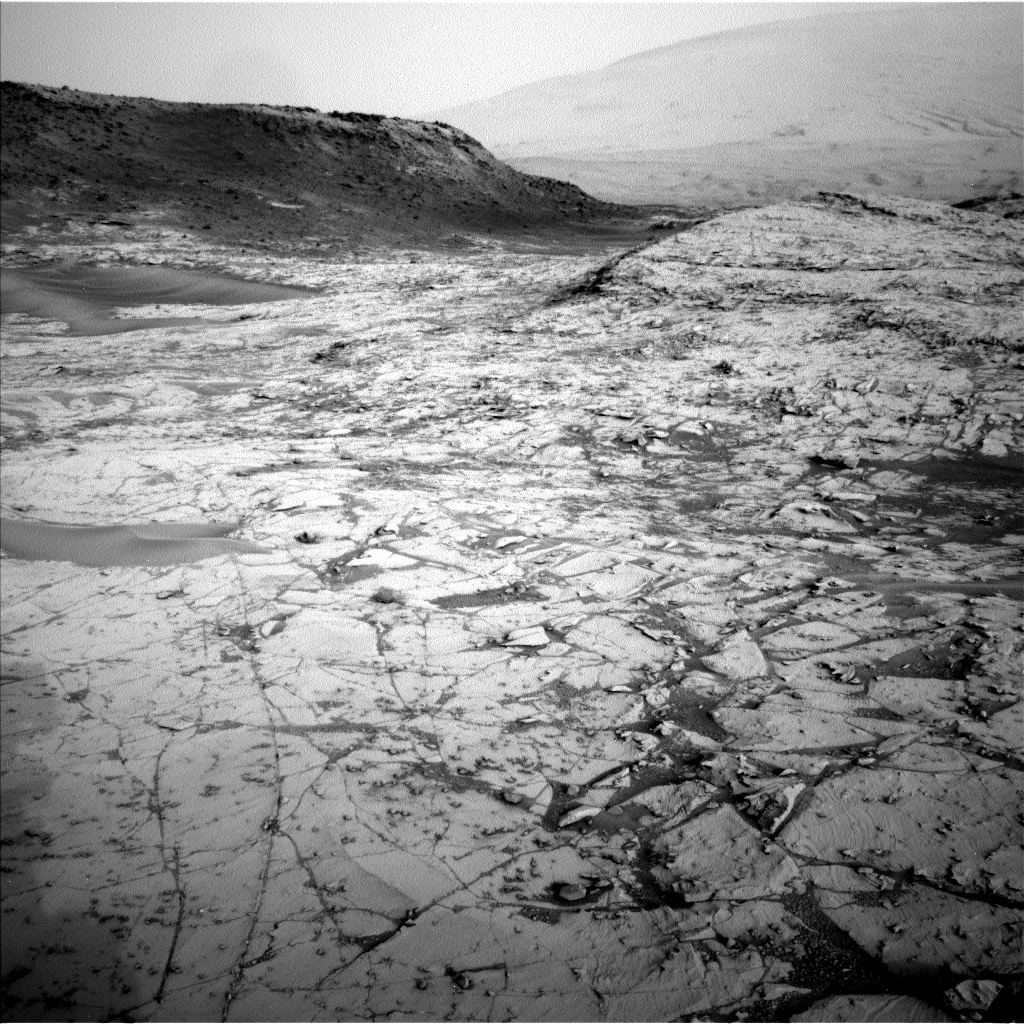

Image Relayed by MAVEN Mars Orbiter from Curiosity Mars Rover

The first demonstration of the ability of NASA’s MAVEN Mars to relay data from a Mars surface mission included this and several other images from NASA’s Curiosity Mars rover.

MAVEN (for Mars Atmosphere and Volatile Evolution) entered orbit around Mars on Sept. 21, 2014. In addition to its science instruments, the spacecraft carries an Electra UHF radio designed for communicating with robots on the surface of Mars. Combined with the communication link between MAVEN and NASA’s Deep Space Network on Earth, this enables the orbiter to relay data between Mars rovers or landers and Earth. The first test, on Nov. 6, 2014, uplinked data to Curiosity from Earth and downlinked 550 megabits of data from Curiosity to Earth.

This image was taken by Curiosity’s left Navigation Camera on Oct. 23, 2014, during the 787th Martian day, or sol, of the rover’s work on Mars. The foreground is part of the “Pahrump Hills” outcrop at the base of Mount Sharp. The rover’s location on Sol 787 can be seen on a map at http://mars.jpl.nasa.gov/msl/multimedia/images/?ImageID=6700.

This image and other data included in the first MAVEN relay test had already been sent to Earth via Curiosity’s routine relay links using NASA’s Mars Reconnaissance Orbiter or Mars Odyssey, which have been orbiting Mars since 2006 and 2001, respectively.

Orbiter relay of data from Mars rovers and stationary landers provides return of much more information to Earth than would be possible using only the capability for transmitting data directly from the Mars surface to Earth. Electra radios are already in use on Mars Reconnaissance Orbiter and Curiosity. They offer special features such as the capability to autonomously adjust their data rate to suit variations in signal strength due to angles and transmission distance as the orbiter crosses the sky over the rover.

MAVEN is examining the upper atmosphere of Mars to provide an understanding about processes that led to the loss of much of the original Martian atmosphere. Data and analysis could tell planetary scientists the history of climate change on the Red Planet and provide further information on the history of planetary habitability.

Curiosity has been working in Gale Crater on Mars since August 2014, investigating ancient Martian environmental conditions, including conditions that were favorable for microbial life.

MAVEN’s principal investigator is based at the University of Colorado’s Laboratory for Atmospheric and Space Physics, and NASA’s Goddard Space Flight Center in Greenbelt, Maryland, manages the MAVEN project. NASA’s Jet Propulsion Laboratory, a division of the California Institute of Technology in Pasadena, supplied and operates MAVEN’s Electra payload and provides Deep Space Network support for the mission. JPL built Curiosity and the rover’s Navigation Camera for NASA’s Mars Science Laboratory project and manages that project for NASA’s Science Mission Directorate, Washington.

Credit: NASA/JPL-Caltech